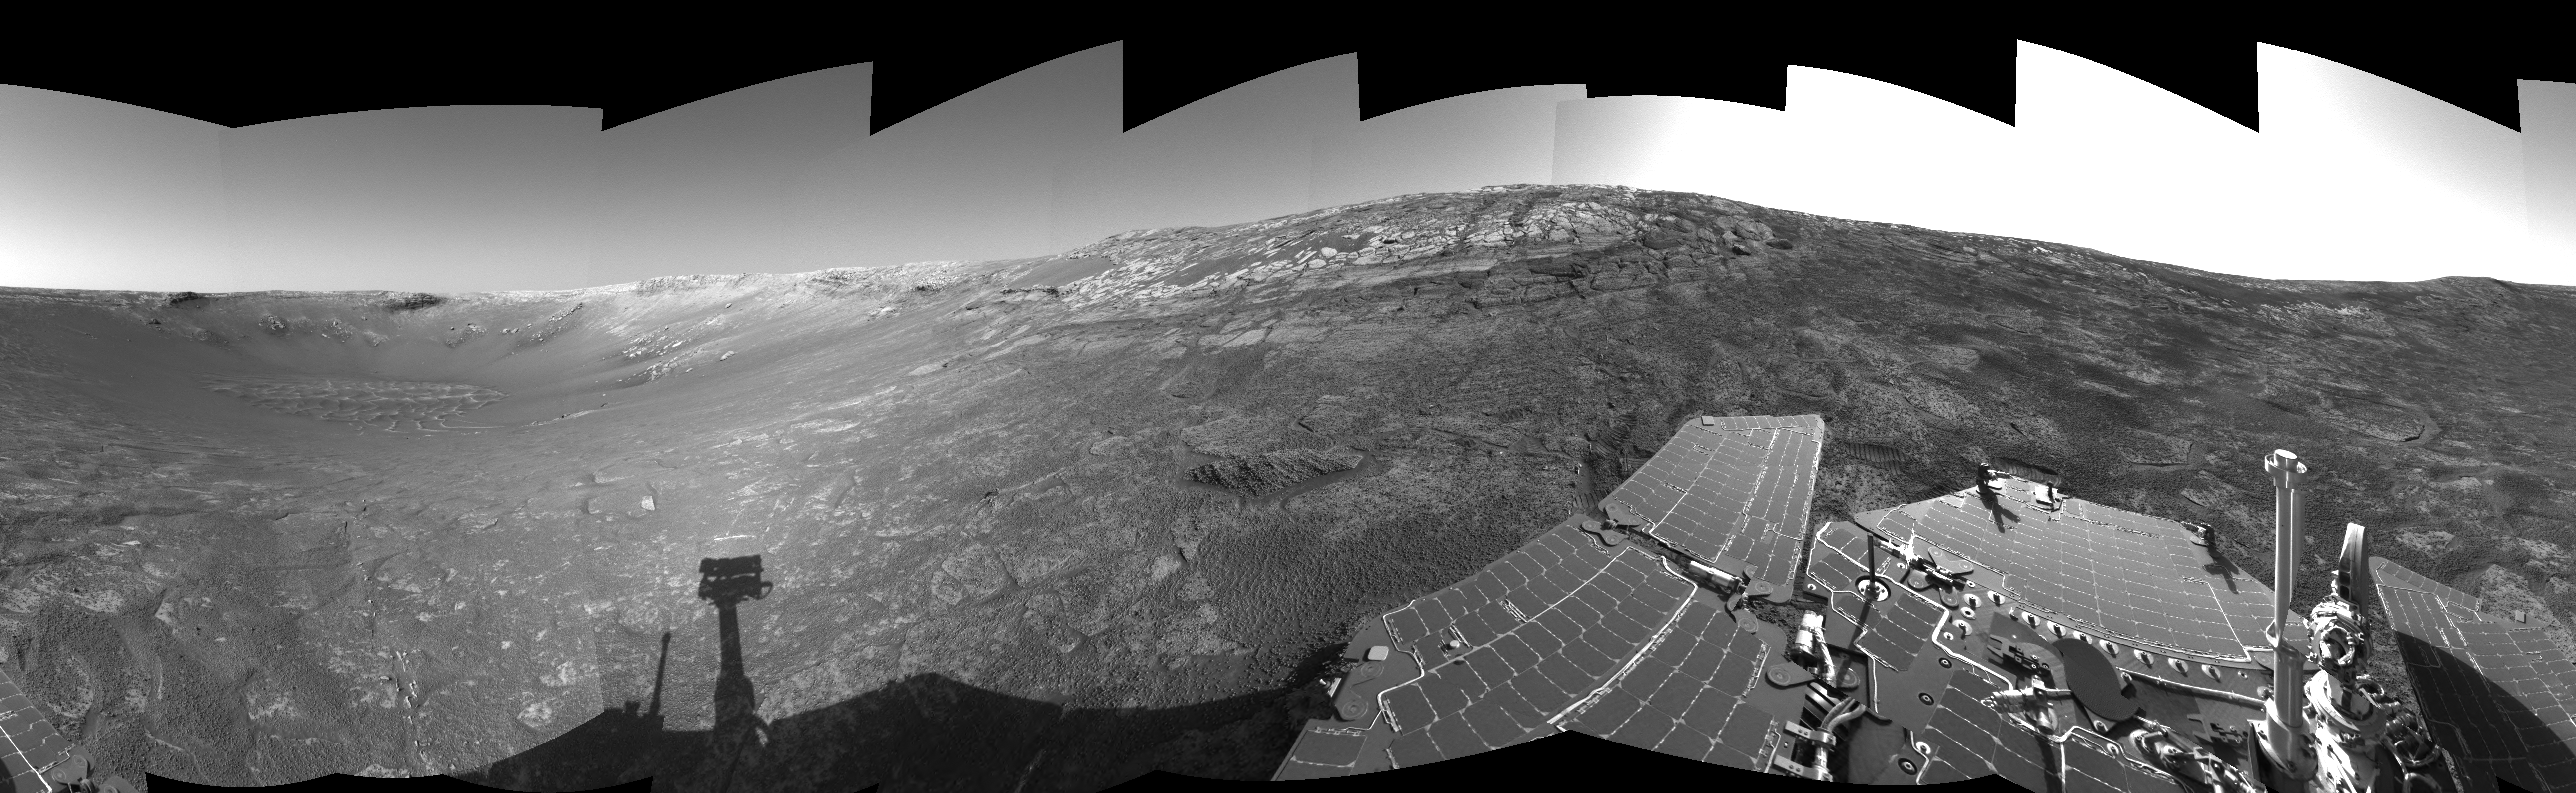

‘Endurance’ All Around (Left Eye)

This is the left-eye view of a stereo pair showing the terrain surrounding NASA’s Mars Exploration Rover Opportunity on the rover’s 171st sol on Mars (July 17, 2004). It was assembled from images taken by the rover’s navigation camera at a position referred to as “site 33.” Opportunity had driven 11 meters (36 feet) into “Endurance Crater.” The 360-degree view is a cylindrical-perspective projection with geometrical seam correction.

See PIA06702 for 3-D view and PIA06704 for right eye view of this left eye cylindrical-perspective projection.

Credit: NASA/JPL